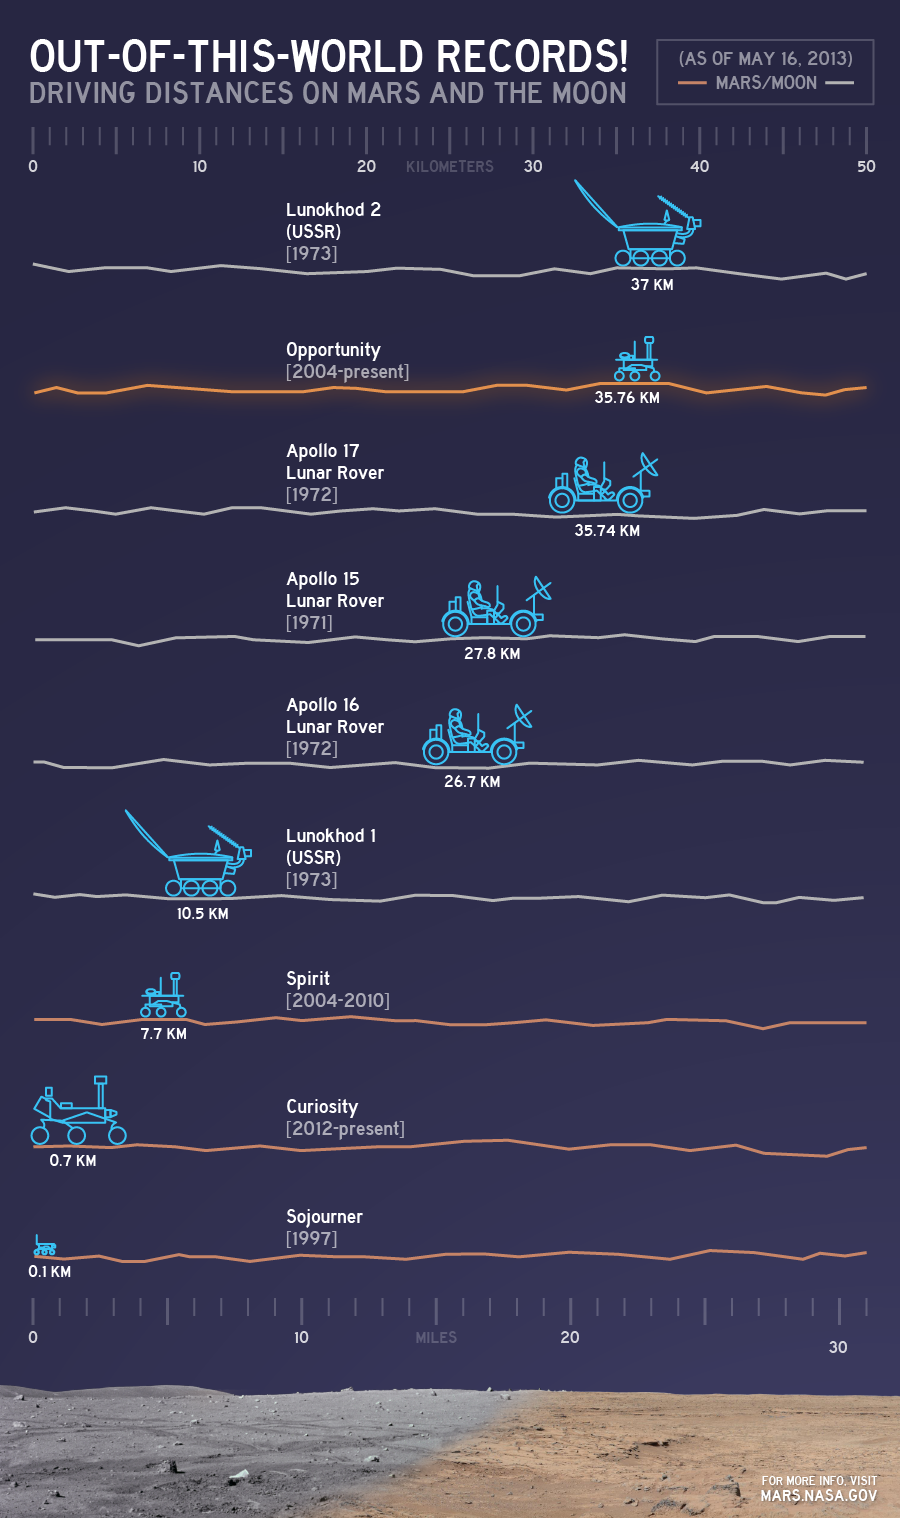

Out-of-this-World Records

This chart illustrates comparisons among the distances driven by various wheeled vehicles on the surface of Earth’s moon and Mars. Of the vehicles shown, the NASA Mars rovers Opportunity and Curiosity are still active and the totals for those two are distances driven as of May 15, 2013.

Credit: NASA/JPL-Caltech